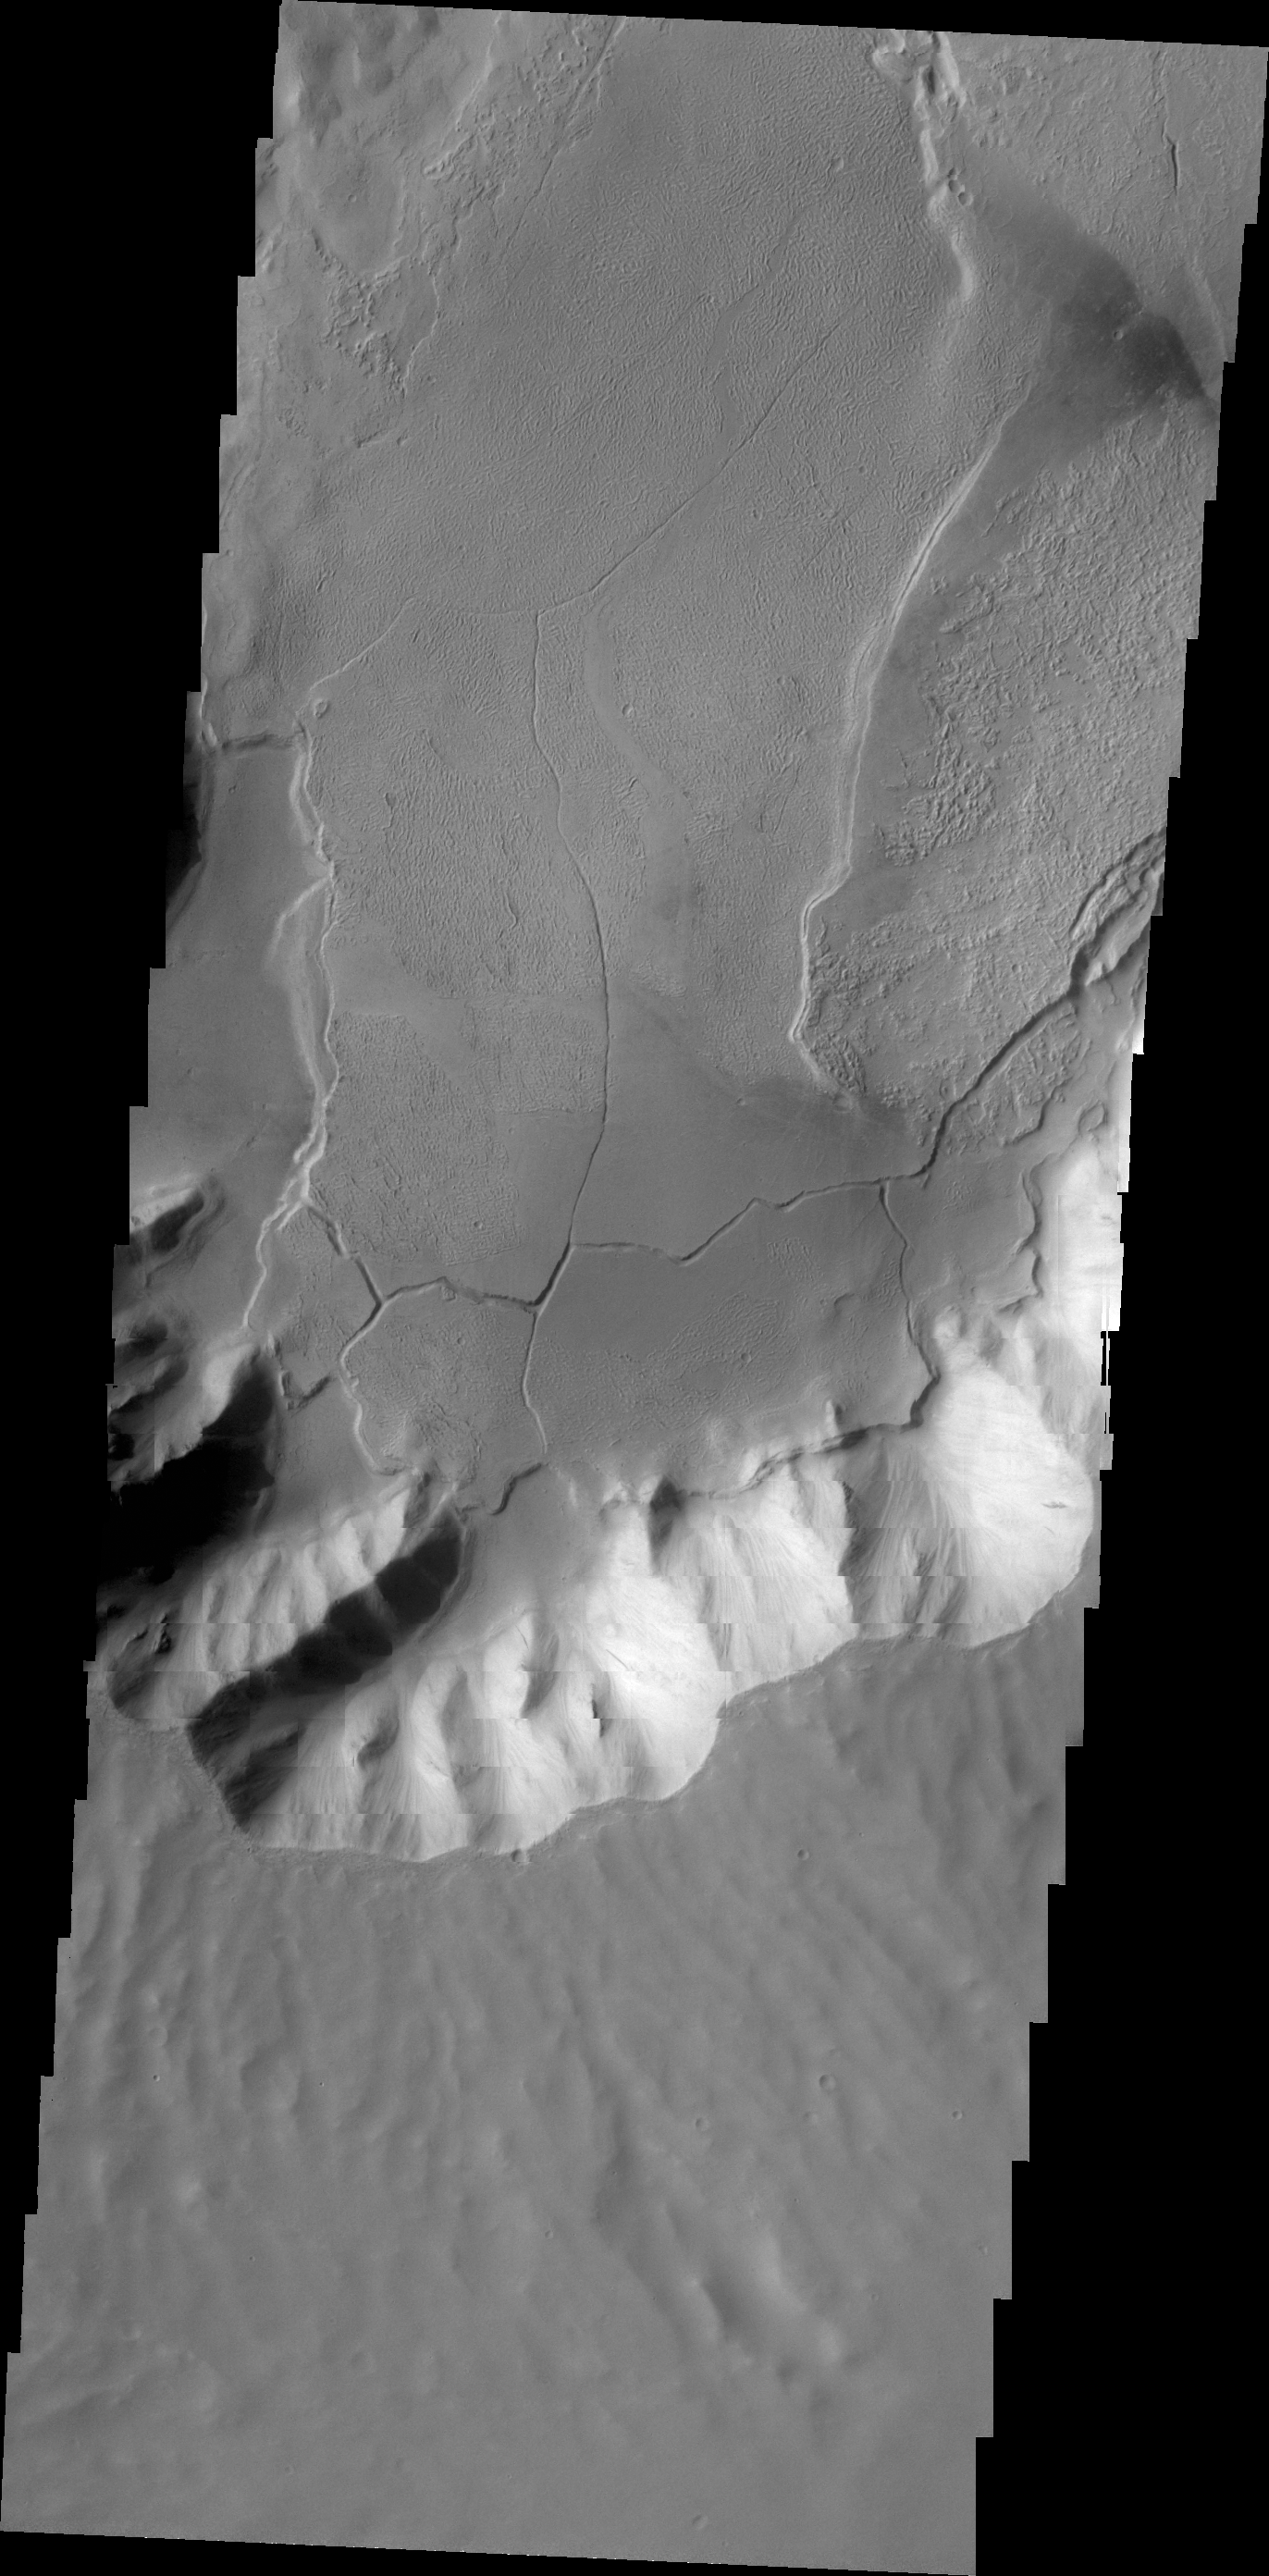

Echus Chasma

Today’s VIS image shows lava flows terminating at the foot of canyon walls in Echus Chasma. These lava flows are also fractured into large plates in this region.

Credit: NASA/JPL/ASU